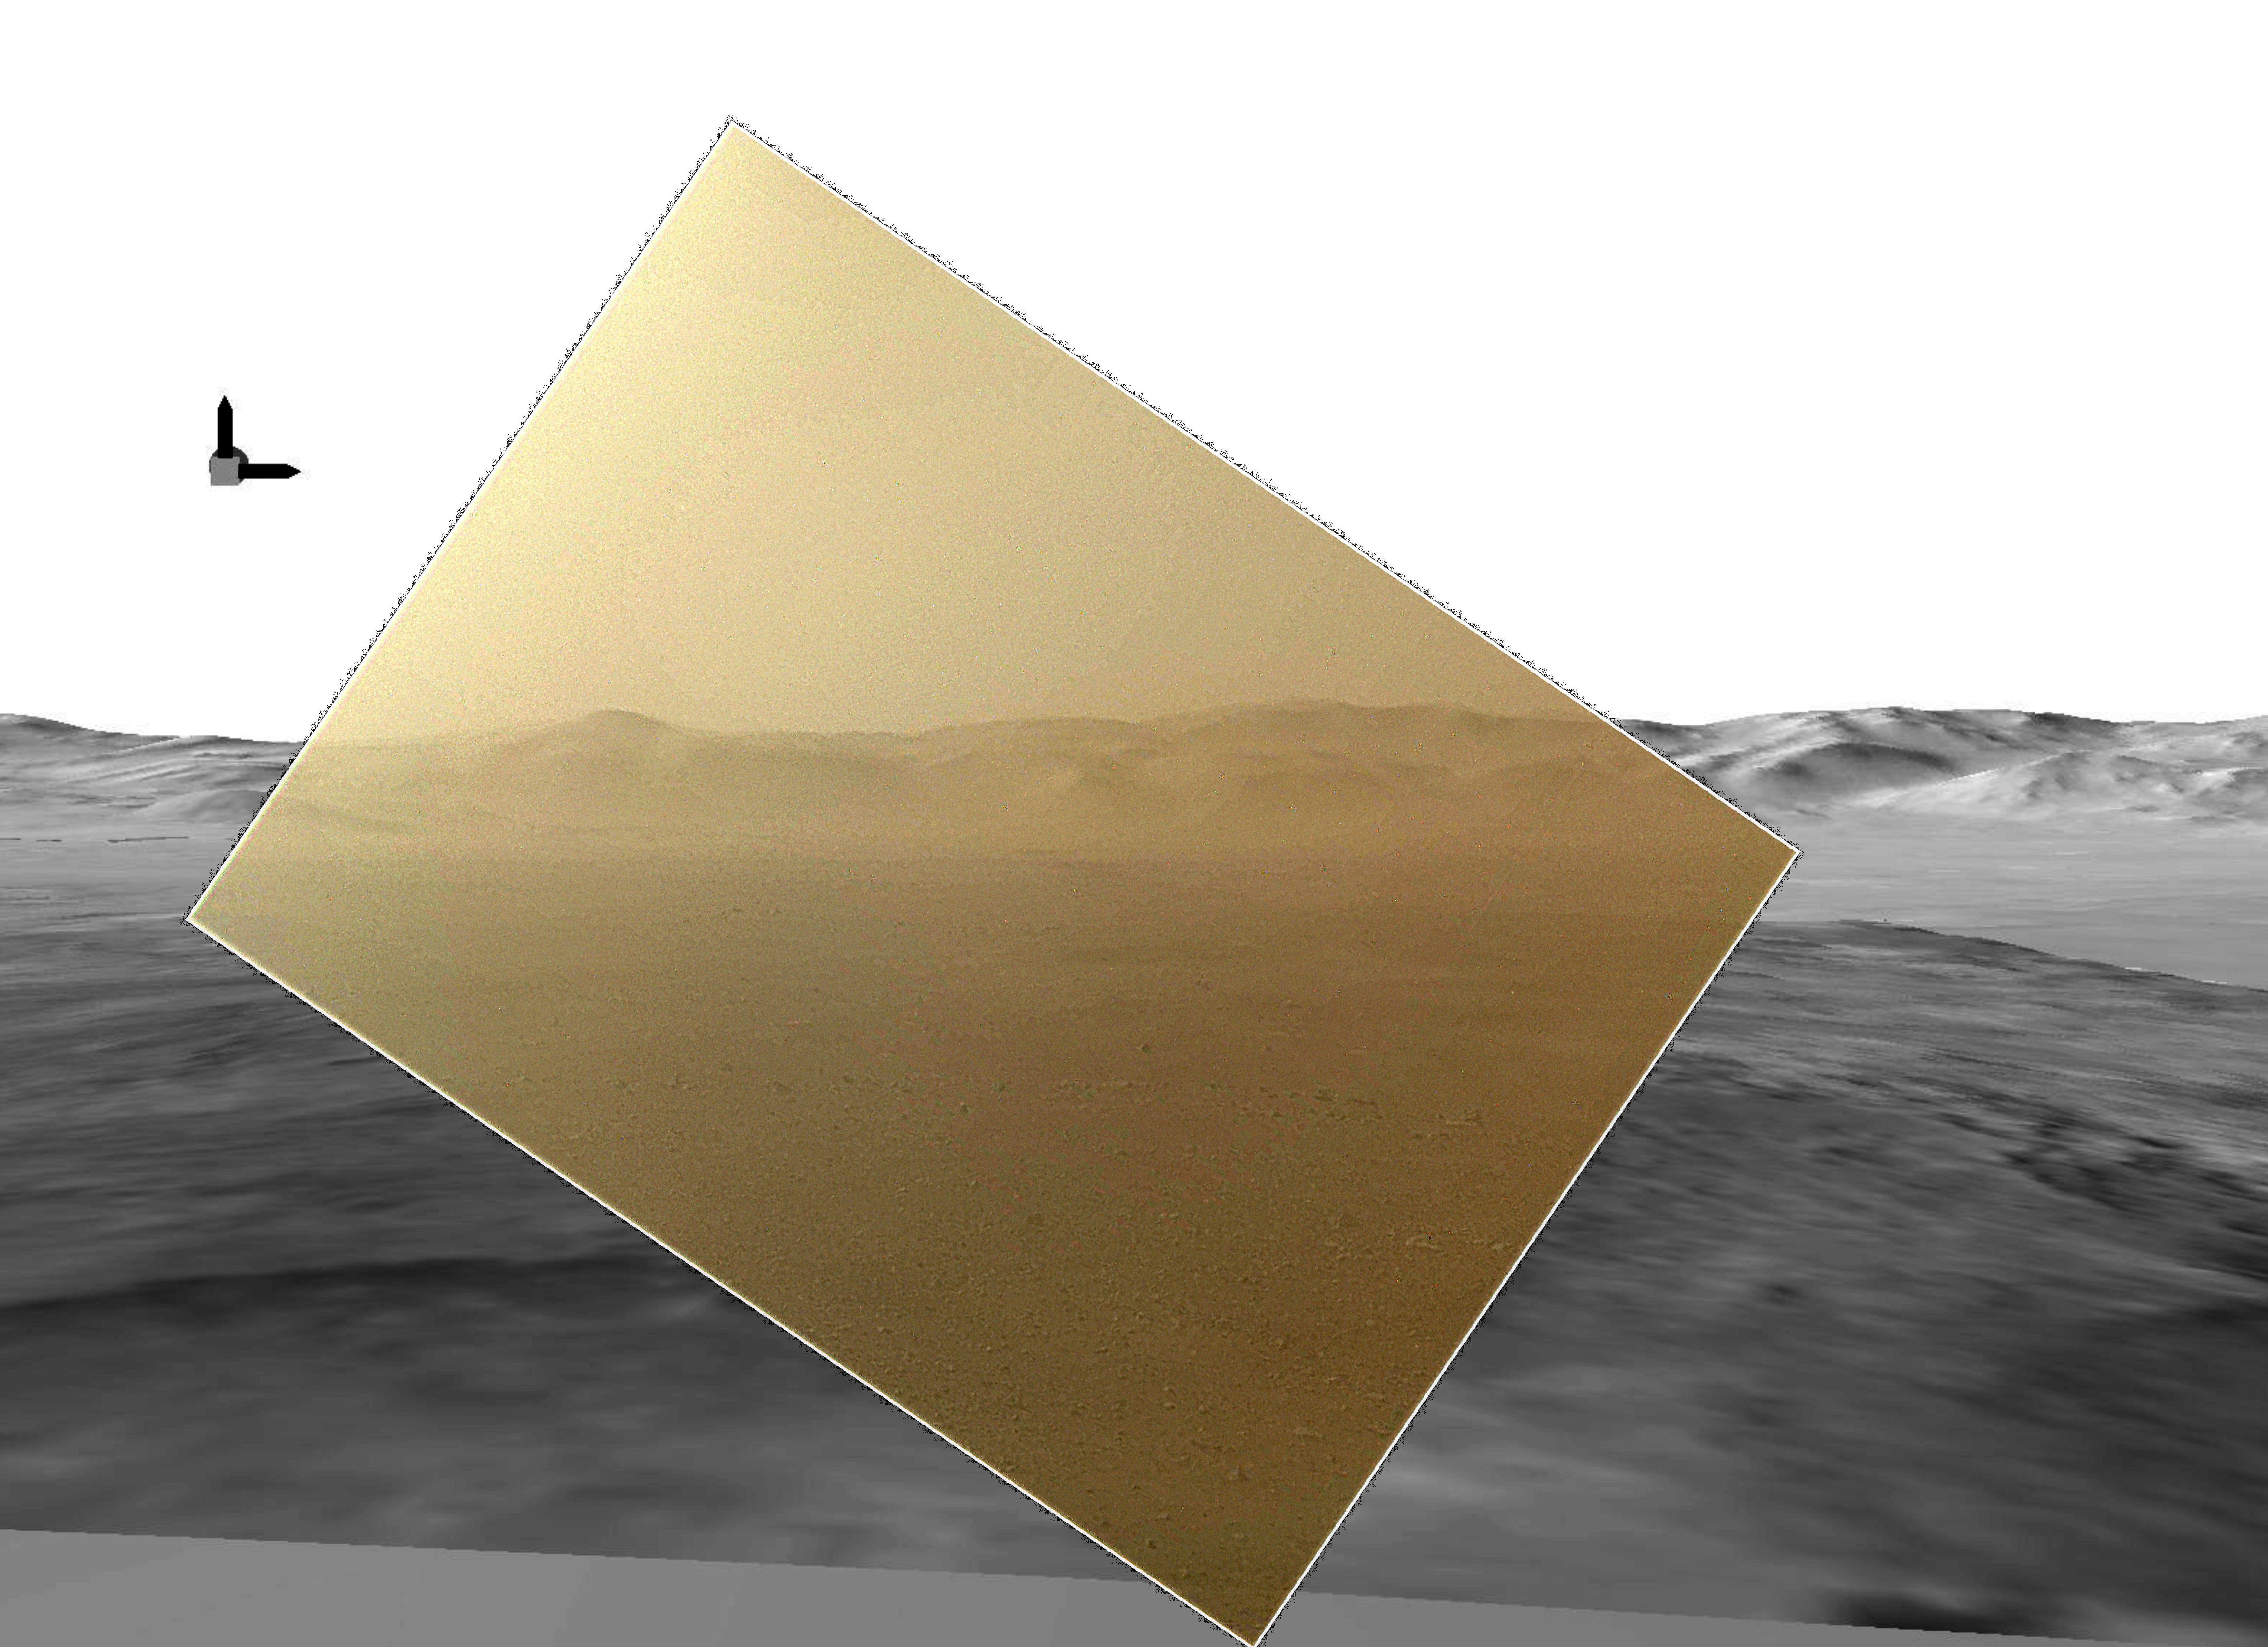

Curiosity’s Landscape Portrait in Context

This picture of the Martian landing site of NASA’s Curiosity rover puts a color view obtained by the rover in the context of a computer simulation derived from images acquired from orbiting spacecraft. The view looks north, showing a distant ridge that is the north wall and rim of Gale Crater.

The color image was obtained by Curiosity’s Mars Hand Lens Imager (MAHLI) on Aug. 6 PDT (Aug. 7 UTC), the first Martian day after Curiosity’s landing on Aug. 5 PDT (Aug. 6 UTC). It has been rendered about 10 percent transparent so that scientists can see how it matches the simulated terrain in the background. The MAHLI image was taken while the camera’s transparent dust cover was still on. Curiosity’s descent coated the cover with a thin film of dust.

The computer simulation is a digital elevation model that incorporates data from the High Resolution Imaging Science Experiment (HiRISE) and Context Camera on NASA’s Mars Reconnaissance Orbiter and the High Resolution Stereo Camera on ESA’s Mars Express.

The peak seen on the left-side of the MAHLI image is about 15 miles (24 kilometers) distant with a height of about 3,775 feet (1,150 meters) high. The box with arrows at the upper left indicates direction. The arrow pointing up is “up” with respect to the gravity of Mars. The arrow pointing to the right is east. North would be an arrow pointing into the image (that is, the MAHLI view is toward the north).

The MAHLI is located on the turret at the end of Curiosity’s robotic arm. At the time the MAHLI image was acquired, the robotic arm was in its stowed position. It has been stowed since the rover was packaged for its Nov. 26, 2011, launch.

When the robotic arm, turret and MAHLI are stowed, the MAHLI is in a position that is rotated 30 degrees relative to the rover deck. The MAHLI image shown here has been rotated to correct for that tilt, so that the sky is “up” and the ground is “down.” Here, MAHLI is looking out from the front left side of the rover. This is much like the view from the driver’s side of cars sold in the U.S.

The main purpose of Curiosity’s MAHLI camera is to acquire close-up, high-resolution views of rocks and soil at the rover’s Gale Crater field site. The camera is capable of focusing on any target at distances of about 0.8 inch (2.1 centimeters) to infinity. This means it can, as shown here, also obtain pictures of the Martian landscape. This was the first time the MAHLI focus mechanism was operated since before launch and it performed flawlessly.

Credit: NASA/JPL-Caltech/MSSS